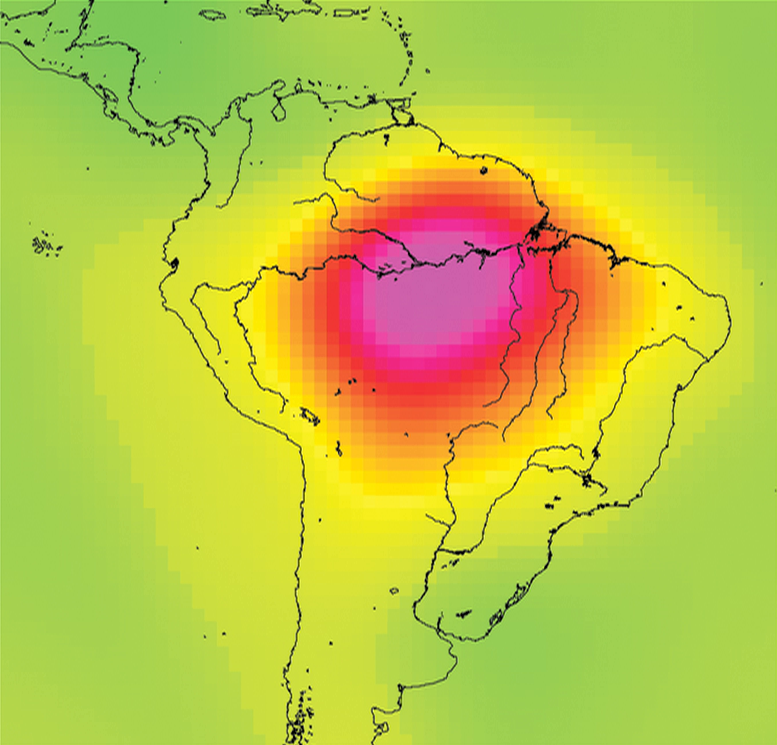

Measuring Water Storage in the Amazon

This image shows the Amazon basin in South America. The amount of water stored in the Amazon basin varies from month to month, and can be monitored from space by looking at how it alters Earth’s gravity field. This series of images was produced using data from Gravity Recovery and Climate Experiment (GRACE) in 2008 and shows month-to-month water mass changes (relative to a three-year average) over the Amazon and neighboring regions. Oranges, reds and pinks show where mass is lower than average; greens, blues and purples show where mass is higher than average. The Amazon has distinct rainy and dry seasons, and the seasons show up clearly through the monthly maps. Notice also that the smaller Orinoco basin to the north of the Amazon has a distinctly different seasonal pattern.

NASA launched GRACE in 2002 to obtain high-resolution, global measurements of Earth’s gravity field from space. After seven years, GRACE continues to reveal increasingly subtle changes in Earth’s gravity field. These gravity variations reflect changes in the distribution of Earth’s mass, including changes in water storage in river basins on land, changes in ice mass in Greenland and Antarctica, ocean mass changes, and even changes caused by large earthquakes. GRACE data are substantially improving our knowledge of important aspects of global change, including the climate consequences of a warming world.

As GRACE’s twin satellites pass over features on Earth, the distance between the satellites changes ever so slightly in response to the mass of these features. Extremely sensitive instruments on GRACE can measure changes in the distance between the twin satellites to an accuracy of 1 micrometer (one-millionth of a meter), which is 20 to 100 times smaller than the width of a human hair. As GRACE orbits, it provides data for scientists to construct a new map of Earth’s gravity field every month.

Data from GRACE help scientists monitor changes in water storage over large areas, as illustrated in the animation. Gravity changes correspond to redistribution in Earth’s mass, and scientists can isolate the part that is caused by the movement of water. Hydrologists go a step further and combine information from GRACE with soil moisture and other data to isolate changes in groundwater storage, which is otherwise very difficult to measure, but whose monitoring has global societal impact. This also allows them, for example, to monitor monthly water storage changes in aquifers where appropriate.

GRACE is a collaborative endeavor involving the Center for Space Research at the University of Texas, Austin; NASA’s Jet Propulsion Laboratory, Pasadena, Calif.; the German Space Agency and Germany’s National Research Center for Geosciences, Potsdam.

Credit: NASA/JPL/University of Texas Center for Space Research